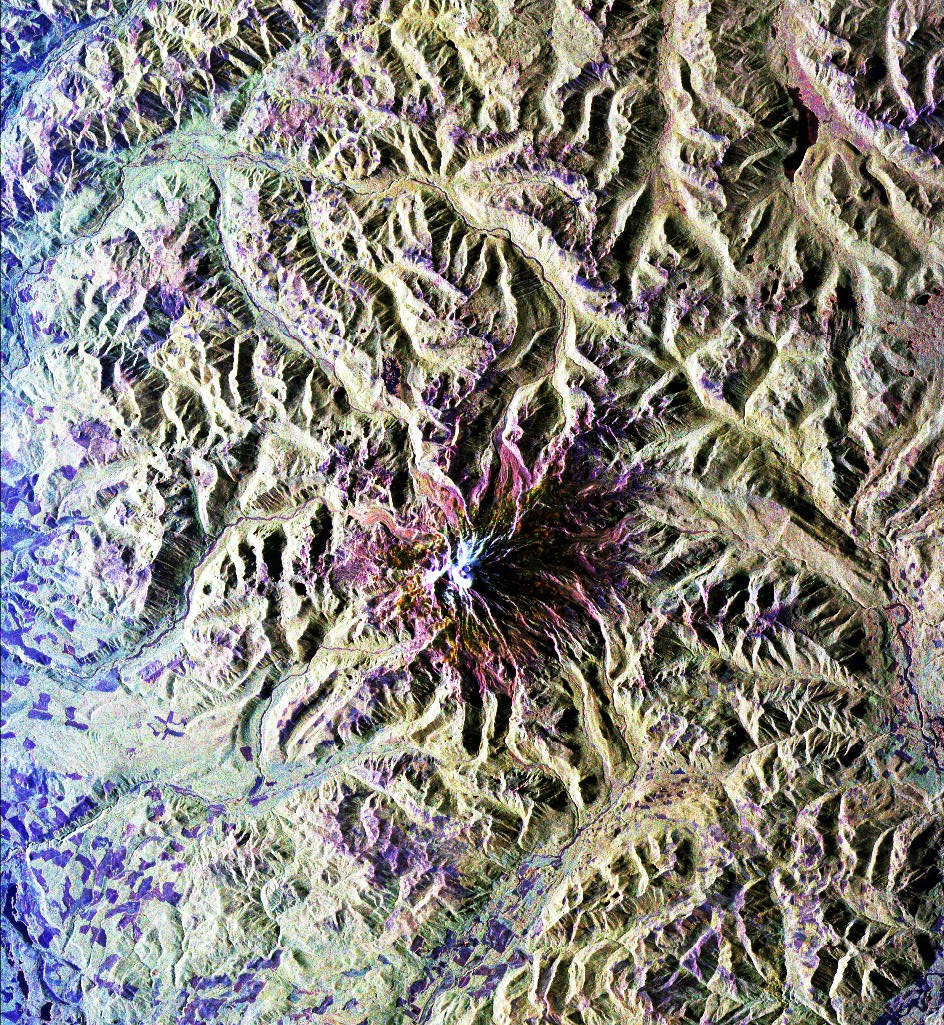

Space Radar Image of Mt. Rainer, Washington

This is a radar image of Mount Rainier in Washington state. The volcano last erupted about 150 years ago and numerous large floods and debris flows have originated on its slopes during the last century. Today the volcano is heavily mantled with glaciers and snowfields. More than 100,000 people live on young volcanic mudflows less than 10,000 years old and, consequently, are within the range of future, devastating mudslides.

This image was acquired by the Spaceborne Imaging Radar-C and X-band Synthetic Aperture Radar (SIR-C/X-SAR) aboard the space shuttle Endeavour on its 20th orbit on October 1, 1994. The area shown in the image is approximately 59 kilometers by 60 kilometers (36.5 miles by 37 miles). North is toward the top left of the image, which was composed by assigning red and green colors to the L-band, horizontally transmitted and vertically, and the L-band, horizontally transmitted and vertically received. Blue indicates the C-band, horizontally transmitted and vertically received. In addition to highlighting topographic slopes facing the space shuttle, SIR-C records rugged areas as brighter and smooth areas as darker. The scene was illuminated by the shuttle’s radar from the northwest so that northwest-facing slopes are brighter and southeast-facing slopes are dark. Forested regions are pale green in color; clear cuts and bare ground are bluish or purple; ice is dark green and white.

The round cone at the center of the image is the 14,435-foot (4,399-meter) active volcano, Mount Rainier. On the lower slopes is a zone of rock ridges and rubble (purple to reddish) above coniferous forests (in yellow/green). The western boundary of Mount Rainier National Park is seen as a transition from protected, old-growth forest to heavily logged private land, a mosaic of recent clear cuts (bright purple/blue) and partially regrown timber plantations (pale blue). The prominent river seen curving away from the mountain at the top of the image (to the northwest) is the White River, and the river leaving the mountain at the bottom right of the image (south) is the Nisqually River, which flows out of the Nisqually glacier on the mountain. The river leaving to the left of the mountain is the Carbon River, leading west and north toward heavily populated regions near Tacoma. The dark patch at the top right of the image is Bumping Lake. Other dark areas seen to the right of ridges throughout the image are radar shadow zones. Radar images can be used to study the volcanic structure and the surrounding regions with linear rock boundaries and faults. In addition, the recovery of forested lands from natural disasters and the success of reforestation programs can also be monitored. Ultimately this data may be used to study the advance and retreat of glaciers and other forces of global change.

Spaceborne Imaging Radar-C and X-band Synthetic Aperture Radar (SIR-C/X-SAR) is part of NASA’s Mission to Planet Earth. The radars illuminate Earth with microwaves, allowing detailed observations at any time, regardless of weather or sunlight conditions. SIR-C/X-SAR uses three microwave wavelengths: the L-band (24 cm), the C-band (6 cm) and the X-band (3 cm). The multi-frequency data will be used by the international scientific community to better understand the global environment and how it is changing. The SIR-C/X-SAR data, complemented by aircraft and ground studies, will give scientists clearer insights into those environmental changes which are caused by nature and those changes which are induced by human activity.

SIR-C was developed by NASA’s Jet Propulsion Laboratory. X-SAR was developed by the Dornier and Alenia Spazio companies for the German space agency, Deutsche Agentur fuer Raumfahrtangelegenheiten (DARA), and the Italian space agency, Agenzia Spaziale Italiana (ASI), with the Deutsche Forschungsanstalt fuer Luft und Raumfahrt e.v.(DLR), the major partner in science, operations and data processing of X-SAR.

Credit: NASA/JPL